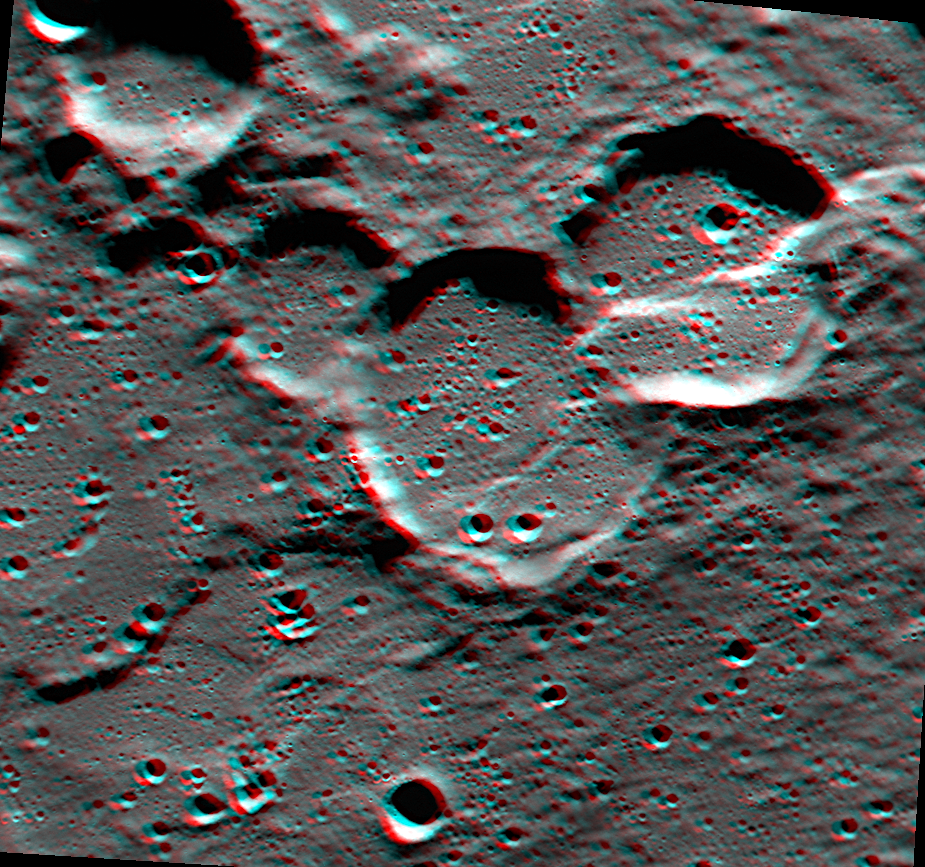

Cuts Right Through

Today’s image is located on the western edge of the Rembrandt basin. A scarp cuts right through a pair of older impact craters, leaving them deformed. This image is an anaglyph, which creates a 3D effect when viewed through a pair of red-cyan glass. If you’ve found a pair of glasses, check out these other 3D views created with MESSENGER images.

This image was acquired as a targeted set of stereo images. Targeted stereo observations are acquired at resolutions much higher than that of the 200-meter/pixel stereo base map. These targets acquired with the NAC enable the detailed topography of Mercury’s surface to be determined for a local area of interest.

Date acquired: August 13, 2013
Image Mission Elapsed Time (MET): 18733660, 18734492
Image ID: 4625953, 4625956
Instrument: Narrow Angle Camera (NAC) of the Mercury Dual Imaging System (MDIS)
Center Latitude: -37.6°
Center Longitude: 79.15° E
Resolution: 100 meters/pixel
Scale: This image is roughly 90 kilometers across (56 miles)
Incidence Angle: 81.0°, 81.0°
Emission Angle: 0.3°, 19.9°
Phase Angle: 81.2°, 81.9°
Orientation: North is to the right to enhance the 3D effect

The MESSENGER spacecraft is the first ever to orbit the planet Mercury, and the spacecraft’s seven scientific instruments and radio science investigation are unraveling the history and evolution of the Solar System’s innermost planet. MESSENGER acquired over 150,000 images and extensive other data sets. MESSENGER is capable of continuing orbital operations until early 2015.

For information regarding the use of images, see the MESSENGER image use policy.

Credit: NASA/Johns Hopkins University Applied Physics Laboratory/Carnegie Institution of Washington